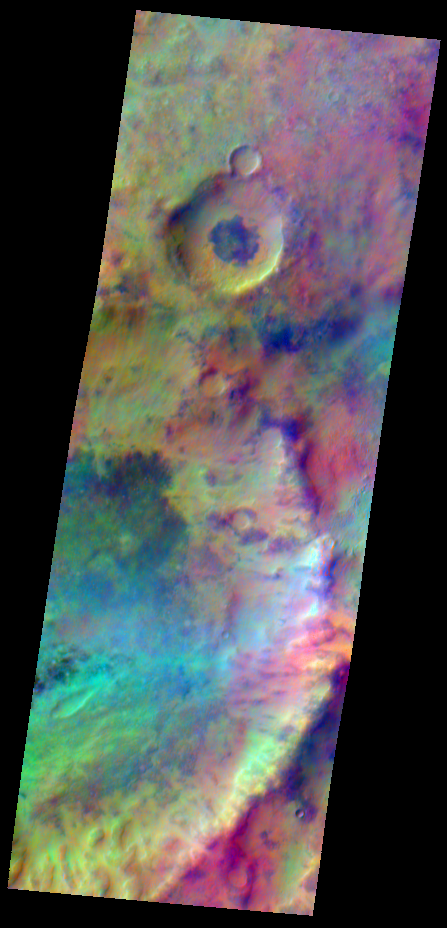

Improved Infrared Imaging from Changed Odyssey Orbit

Pastel colors swirl across Mars, revealing differences in the composition and nature of the surface in this false-color infrared image taken on May 22, 2009,by the Thermal Emission Imaging System (THEMIS) camera on NASA’s Mars Odyssey orbiter.

The image shows an area 31.9 kilometers (19.8 miles) by 88.3 kilometers (54.9 miles) in the southern highlands of Mars. It is a result of altering the orbit of Odyssey so that the spacecraft passes over the day side of Mars earlier in the afternoon, when the ground is warmer and thus emits more strongly in the infrared frequencies detected by THEMIS. Prior to beginning the slow shift in orbit on Sept. 30, 2008, Odyssey was looking down at ground where the local solar time was about 5 p.m. When the shift was completed, on June 9, 2009, the orbiter and camera were looking down at ground where the local solar time is about 3:45 p.m.

In the image, dark areas mark exposures of relatively cold ground with abundant bare rock, while warmer basaltic sand covers the light blue-green regions. Reddish areas likely have a higher silica content, due either to a different volcanic composition or to weathering.

NASA’s Jet Propulsion Laboratory manages Mars Odyssey for NASA’s Science Mission Directorate, Washington, D.C. THEMIS was developed by Arizona State University, Tempe, in collaboration with Raytheon Santa Barbara Remote Sensing. The THEMIS investigation is led by Philip Christensen at Arizona State University. Lockheed Martin Space Sciences, Denver, is the prime contractor for the Odyssey project, and developed and built the orbiter. Mission operations are conducted jointly from Lockheed Martin and from JPL, a division of the California Institute of Technology in Pasadena.

Credit: NASA/JPL/Arizona State University